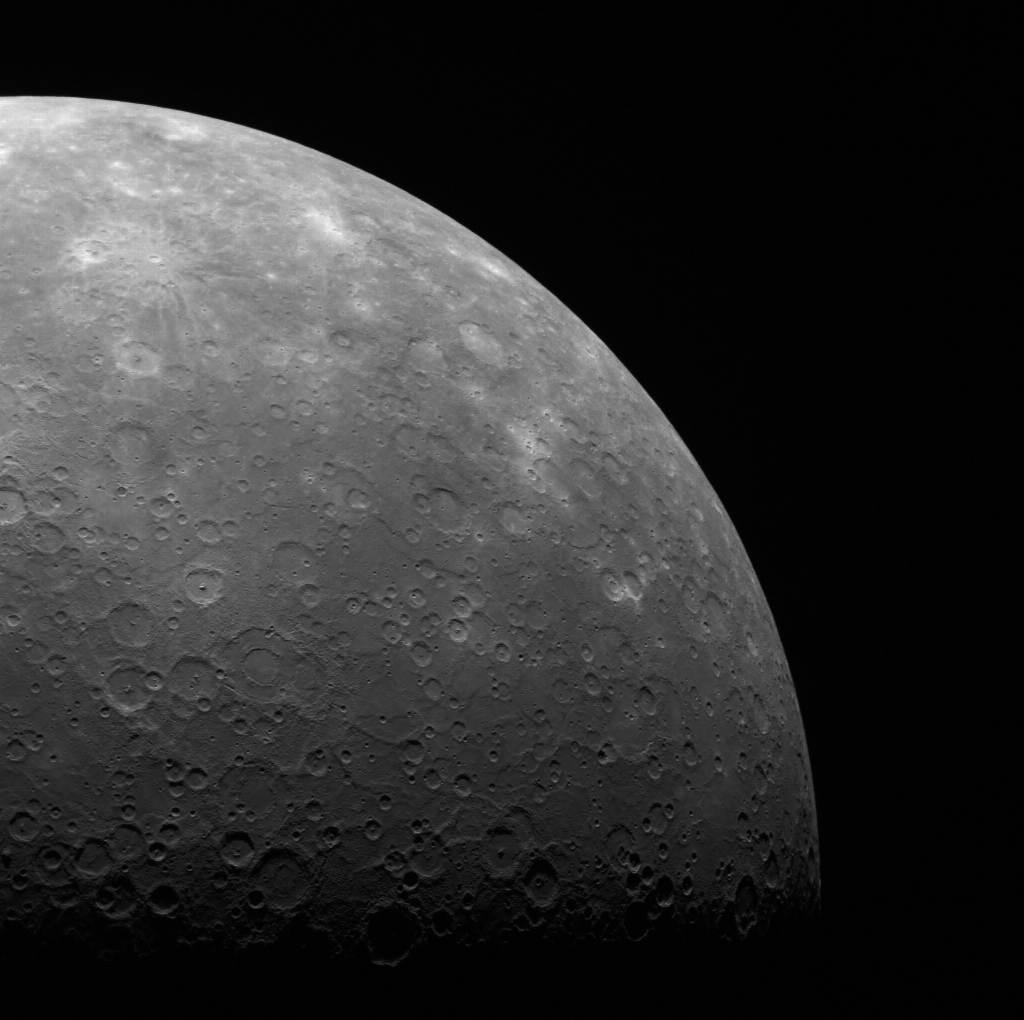

Weekly Limb Imaging

Once per week, MDIS captures images of Mercury’s limb (the edge of the sunlit planet with space), with an emphasis on imaging the southern hemisphere limb. An example of one of those limb images is shown here. The spacecraft was high above Mercury’s south polar region when capturing this image. However, even when the spacecraft is at its highest altitude above Mercury, a single WAC image cannot capture the entire limb of Mercury. Consequently, two images are taken and mosaicked together to image Mercury’s entire limb. These limb images will provide information about Mercury’s shape and will complement measurements of topography made by the Mercury Laser Altimeter (MLA) of Mercury’s northern hemisphere. Read about MDIS’s other imaging campaigns in this featured story.

On March 17, 2011 (March 18, 2011, UTC), MESSENGER became the first spacecraft ever to orbit the planet Mercury. The mission is currently in its commissioning phase, during which spacecraft and instrument performance are verified through a series of specially designed checkout activities. In the course of the one-year primary mission, the spacecraft’s seven scientific instruments and radio science investigation will unravel the history and evolution of the Solar System’s innermost planet. Visit the Why Mercury? section of this website to learn more about the science questions that the MESSENGER mission has set out to answer.

Date acquired: April 24, 2011
Image Mission Elapsed Time (MET): 212176084
Image ID: 171644
Instrument: Wide Angle Camera (WAC) of the Mercury Dual Imaging System (MDIS)
WAC filter: 7 (748 nanometers)
Center Latitude: -58.57°
Center Longitude: 308.1° E
Scale: Mercury’s radius in 2440 kilometers

These images are from MESSENGER, a NASA Discovery mission to conduct the first orbital study of the innermost planet, Mercury. For information regarding the use of images, see the MESSENGER image use policy.

Credit: NASA/Johns Hopkins University Applied Physics Laboratory/Carnegie Institution of Washington